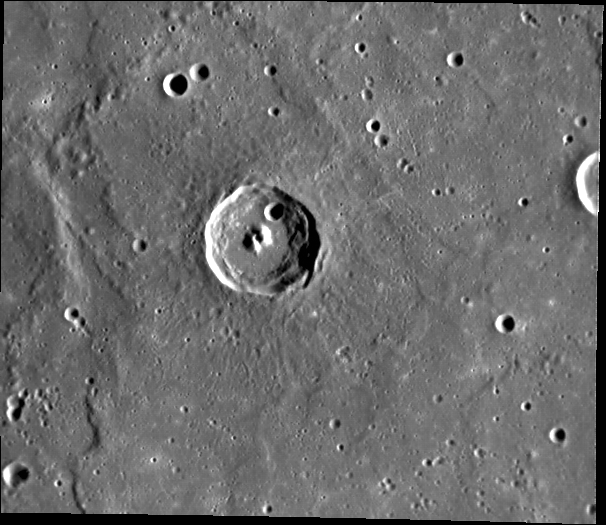

Twin Peaks

MESSENGER captured this view of a medium-sized crater that formed in a smooth plains unit. A cleft has formed in the central peak, producing two mountains of nearly identical size.

This image was acquired as part of MDIS’s high-resolution surface morphology base map. The surface morphology base map will cover more than 90% of Mercury’s surface with an average resolution of 250 meters/pixel (0.16 miles/pixel or 820 feet/pixel). Images acquired for the surface morphology base map typically have off-vertical Sun angles (i.e., high incidence angles) and visible shadows so as to reveal clearly the topographic form of geologic features.

On March 17, 2011 (March 18, 2011, UTC), MESSENGER became the first spacecraft ever to orbit the planet Mercury. The mission is currently in its commissioning phase, during which spacecraft and instrument performance are verified through a series of specially designed checkout activities. In the course of the one-year primary mission, the spacecraft’s seven scientific instruments and radio science investigation will unravel the history and evolution of the Solar System’s innermost planet. Visit the Why Mercury? section of this website to learn more about the science questions that the MESSENGER mission has set out to answer.

Date acquired: May 04, 2011
Image Mission Elapsed Time (MET): 212978685
Image ID: 210480
Instrument: Narrow Angle Camera (NAC) of the Mercury Dual Imaging System (MDIS)
Center Latitude: 0.30°
Center Longitude: 182.6° E
Resolution: 254 meters/pixel
Scale: The scene is about 150 km (93 mi.) across.
Incidence Angle: 70.8°
Emission Angle: 30.7°
Phase Angle: 101.6°

These images are from MESSENGER, a NASA Discovery mission to conduct the first orbital study of the innermost planet, Mercury. For information regarding the use of images, see the MESSENGER image use policy.

Credit: NASA/Johns Hopkins University Applied Physics Laboratory/Carnegie Institution of Washington